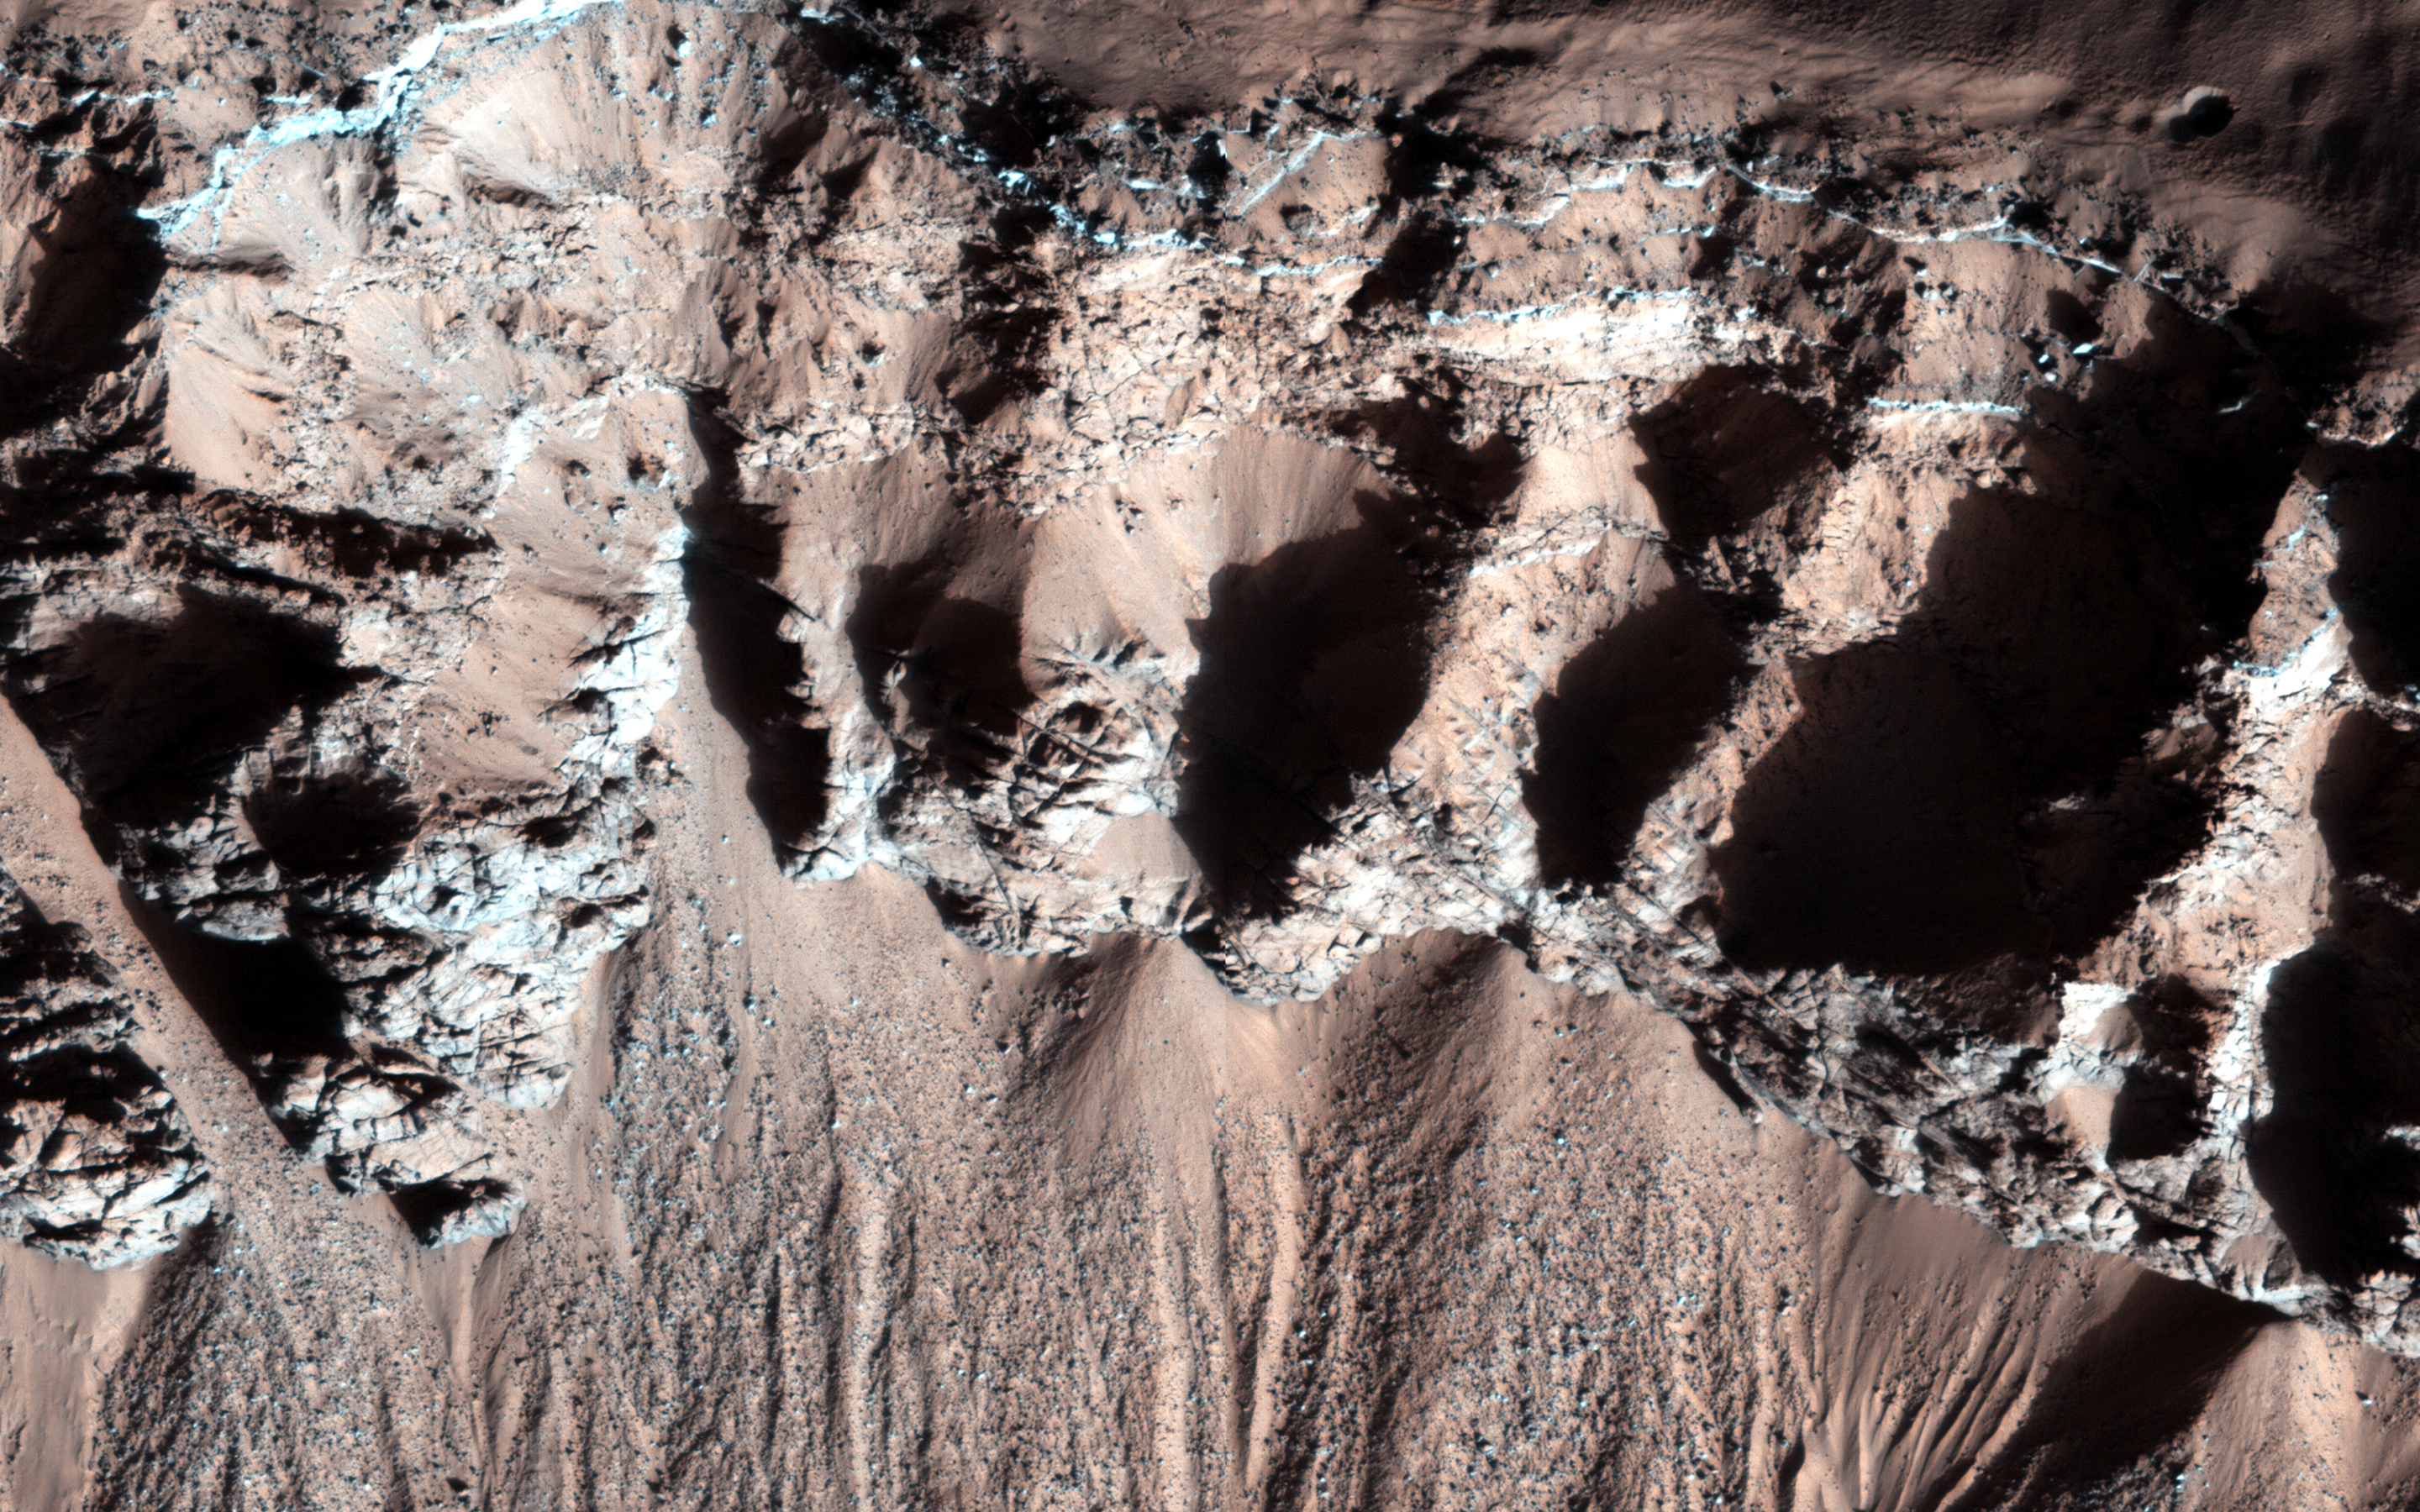

Bedrock in a Trough in Asimov Crater

This image was acquired in southern winter over part of Asimov Crater (latitude 47.5 S), showing the equator-facing slope of a deep trough inside the crater. The crater appears to have been completely filled by a thick sequence of materials, perhaps including sediments and lava flows.

Later, deep troughs formed around the outer edge of the fill material, probably by collapse over void spaces at depth. What made the void space is not known, but one idea is that there were lenses of ice that slowly sublimated into the atmosphere. Another idea is that this is part of a sequence of crater fill and “exhumation”, that includes Gale Crater (home of the Curiosity rover). In other words, continued collapse and erosion of Asimov crater could eventually lead to a central mound like Eolis Mons (popular known as “Mt. Sharp”) in Gale Crater. However, at Asimov crater, the southern trough has destroyed the southern rim of the original crater, which didn’t happen at Gale Crater.

Many of these steep trough slopes in Asimov crater, where facing the equator, have recurring slope lineae (RSL) activity in the summer when the sun-facing slopes get warm. The RSL fade in the winter, so none are seen in this image even if they were present last summer. There are no previous HiRISE images acquired in the summer over this location.

Asimov Crater was named after Isaac Asimov, professor of biochemistry and prolific writer of science fiction and popular science books.

HiRISE is one of six instruments on NASA’s Mars Reconnaissance Orbiter. The University of Arizona, Tucson, operates HiRISE, which was built by Ball Aerospace & Technologies Corp., Boulder, Colo. NASA’s Jet Propulsion Laboratory, a division of the California Institute of Technology in Pasadena, manages the Mars Reconnaissance Orbiter Project for NASA’s Science Mission Directorate, Washington.

Credit: NASA/JPL-Caltech/Univ. of Arizona